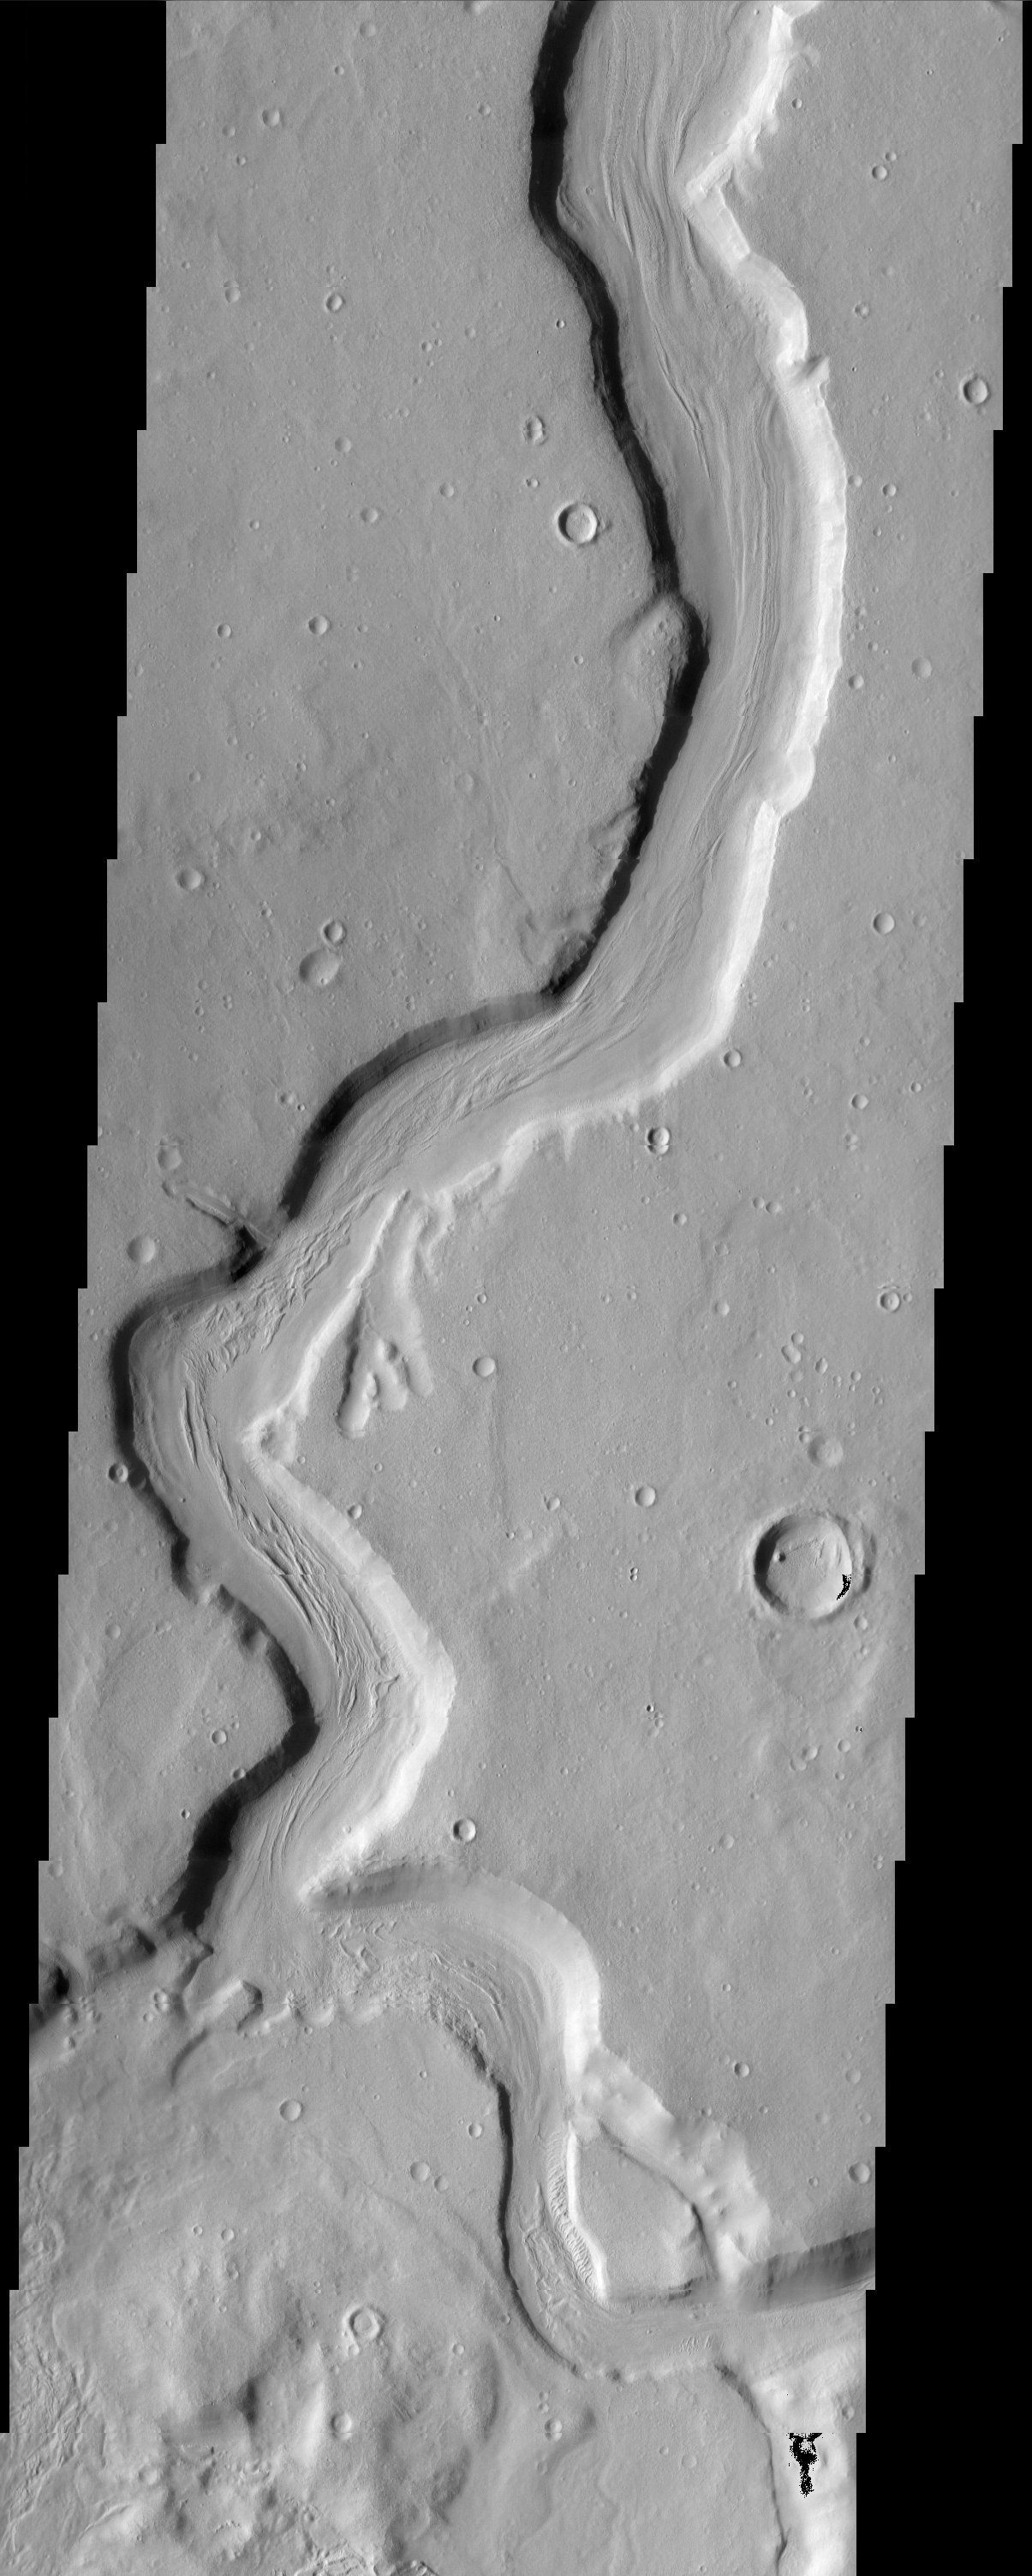

Mamers Vallis

This sinuous channel begins at the edge of Cerulli Crater in northern Arabia and snakes its way across 1000 km of cratered highlands before reaching Deuteronilus Mensae at the boundary of the northern lowlands. The fluid that carved the channel, either lava or water, flowed from the bottom of this scene to the top. The quasi-streamlined features on the channel floor may have nothing to do with flow and instead may be due to a permafrost creep process.

Note: this THEMIS visual image has not been radiometrically nor geometrically calibrated for this preliminary release. An empirical correction has been performed to remove instrumental effects. A linear shift has been applied in the cross-track and down-track direction to approximate spacecraft and planetary motion. Fully calibrated and geometrically projected images will be released through the Planetary Data System in accordance with Project policies at a later time.

NASA’s Jet Propulsion Laboratory manages the 2001 Mars Odyssey mission for NASA’s Office of Space Science, Washington, D.C. The Thermal Emission Imaging System (THEMIS) was developed by Arizona State University, Tempe, in collaboration with Raytheon Santa Barbara Remote Sensing. The THEMIS investigation is led by Dr. Philip Christensen at Arizona State University. Lockheed Martin Astronautics, Denver, is the prime contractor for the Odyssey project, and developed and built the orbiter. Mission operations are conducted jointly from Lockheed Martin and from JPL, a division of the California Institute of Technology in Pasadena.

Image information: VIS instrument. Latitude 31.3, Longitude 19.1 East (340.9 West). 19 meter/pixel resolution.

Credit: NASA/JPL/Arizona State University